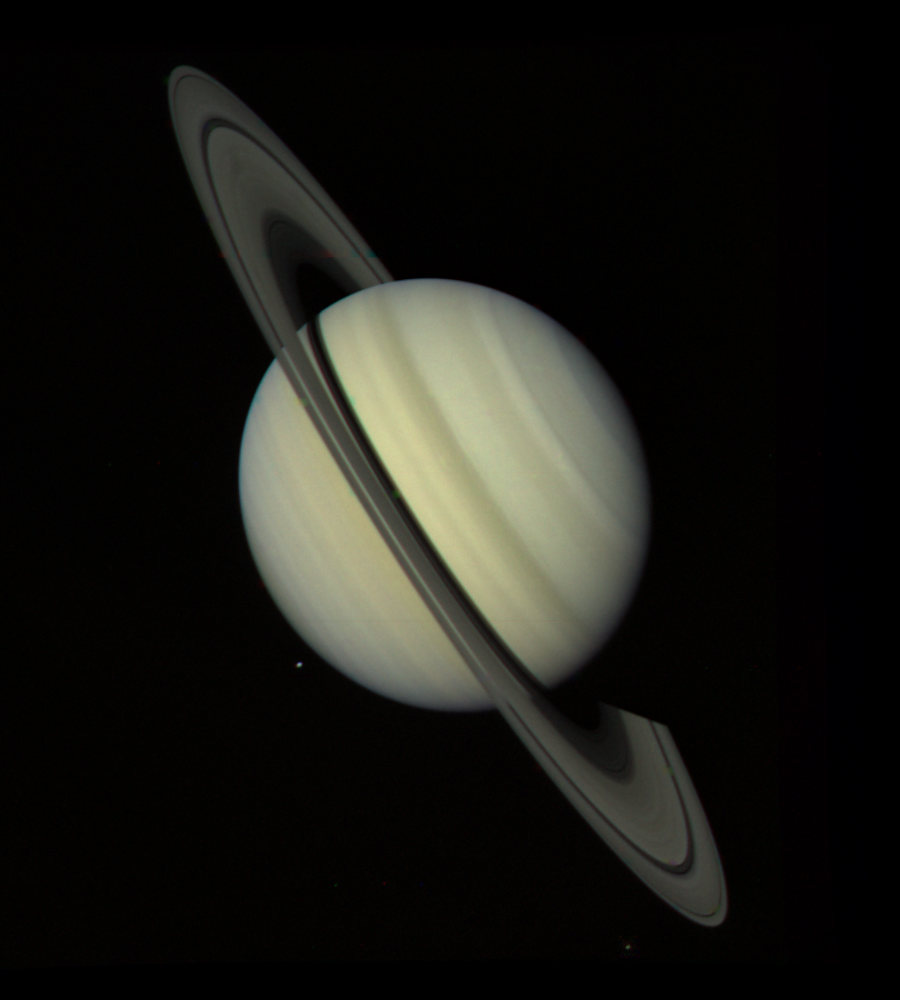

Saturn Approach – Full Disk

NASA’s Voyager 1 took this photograph of Saturn on Oct. 18, 1980,34 million kilometers (21.1 million miles) from the planet. The photograph was taken on the last day that Saturn and its rings could be captured within a single narrow-angle camera frame as the spacecraft closed in on the planet for its nearest approach on Nov. 12. Dione, one of Saturn’s inner satellites, appears as three color spots just below the planet’s south pole. An abundance of previously unseen detail is apparent in the rings. For example, a gap in the dark, innermost ring, called the C-ring or crepe ring, is clearly shown. Material is seen within the relatively wide Cassini Division, separating the middle, B-ring from the outermost ring, the A-ring. The Encke Division is shown near the outer edge of the A-ring. The detail in the rings’ shadows cast on the planet is of particular interest: the broad, dark band near the equator is the shadow of the B-ring; the thinner, brighter line is just to the south of the shadow of the less dense A-ring. The Voyager Project is managed for NASA by the Jet Propulsion Laboratory, Pasadena, Calif.

Credit: NASA/JPL-Caltech